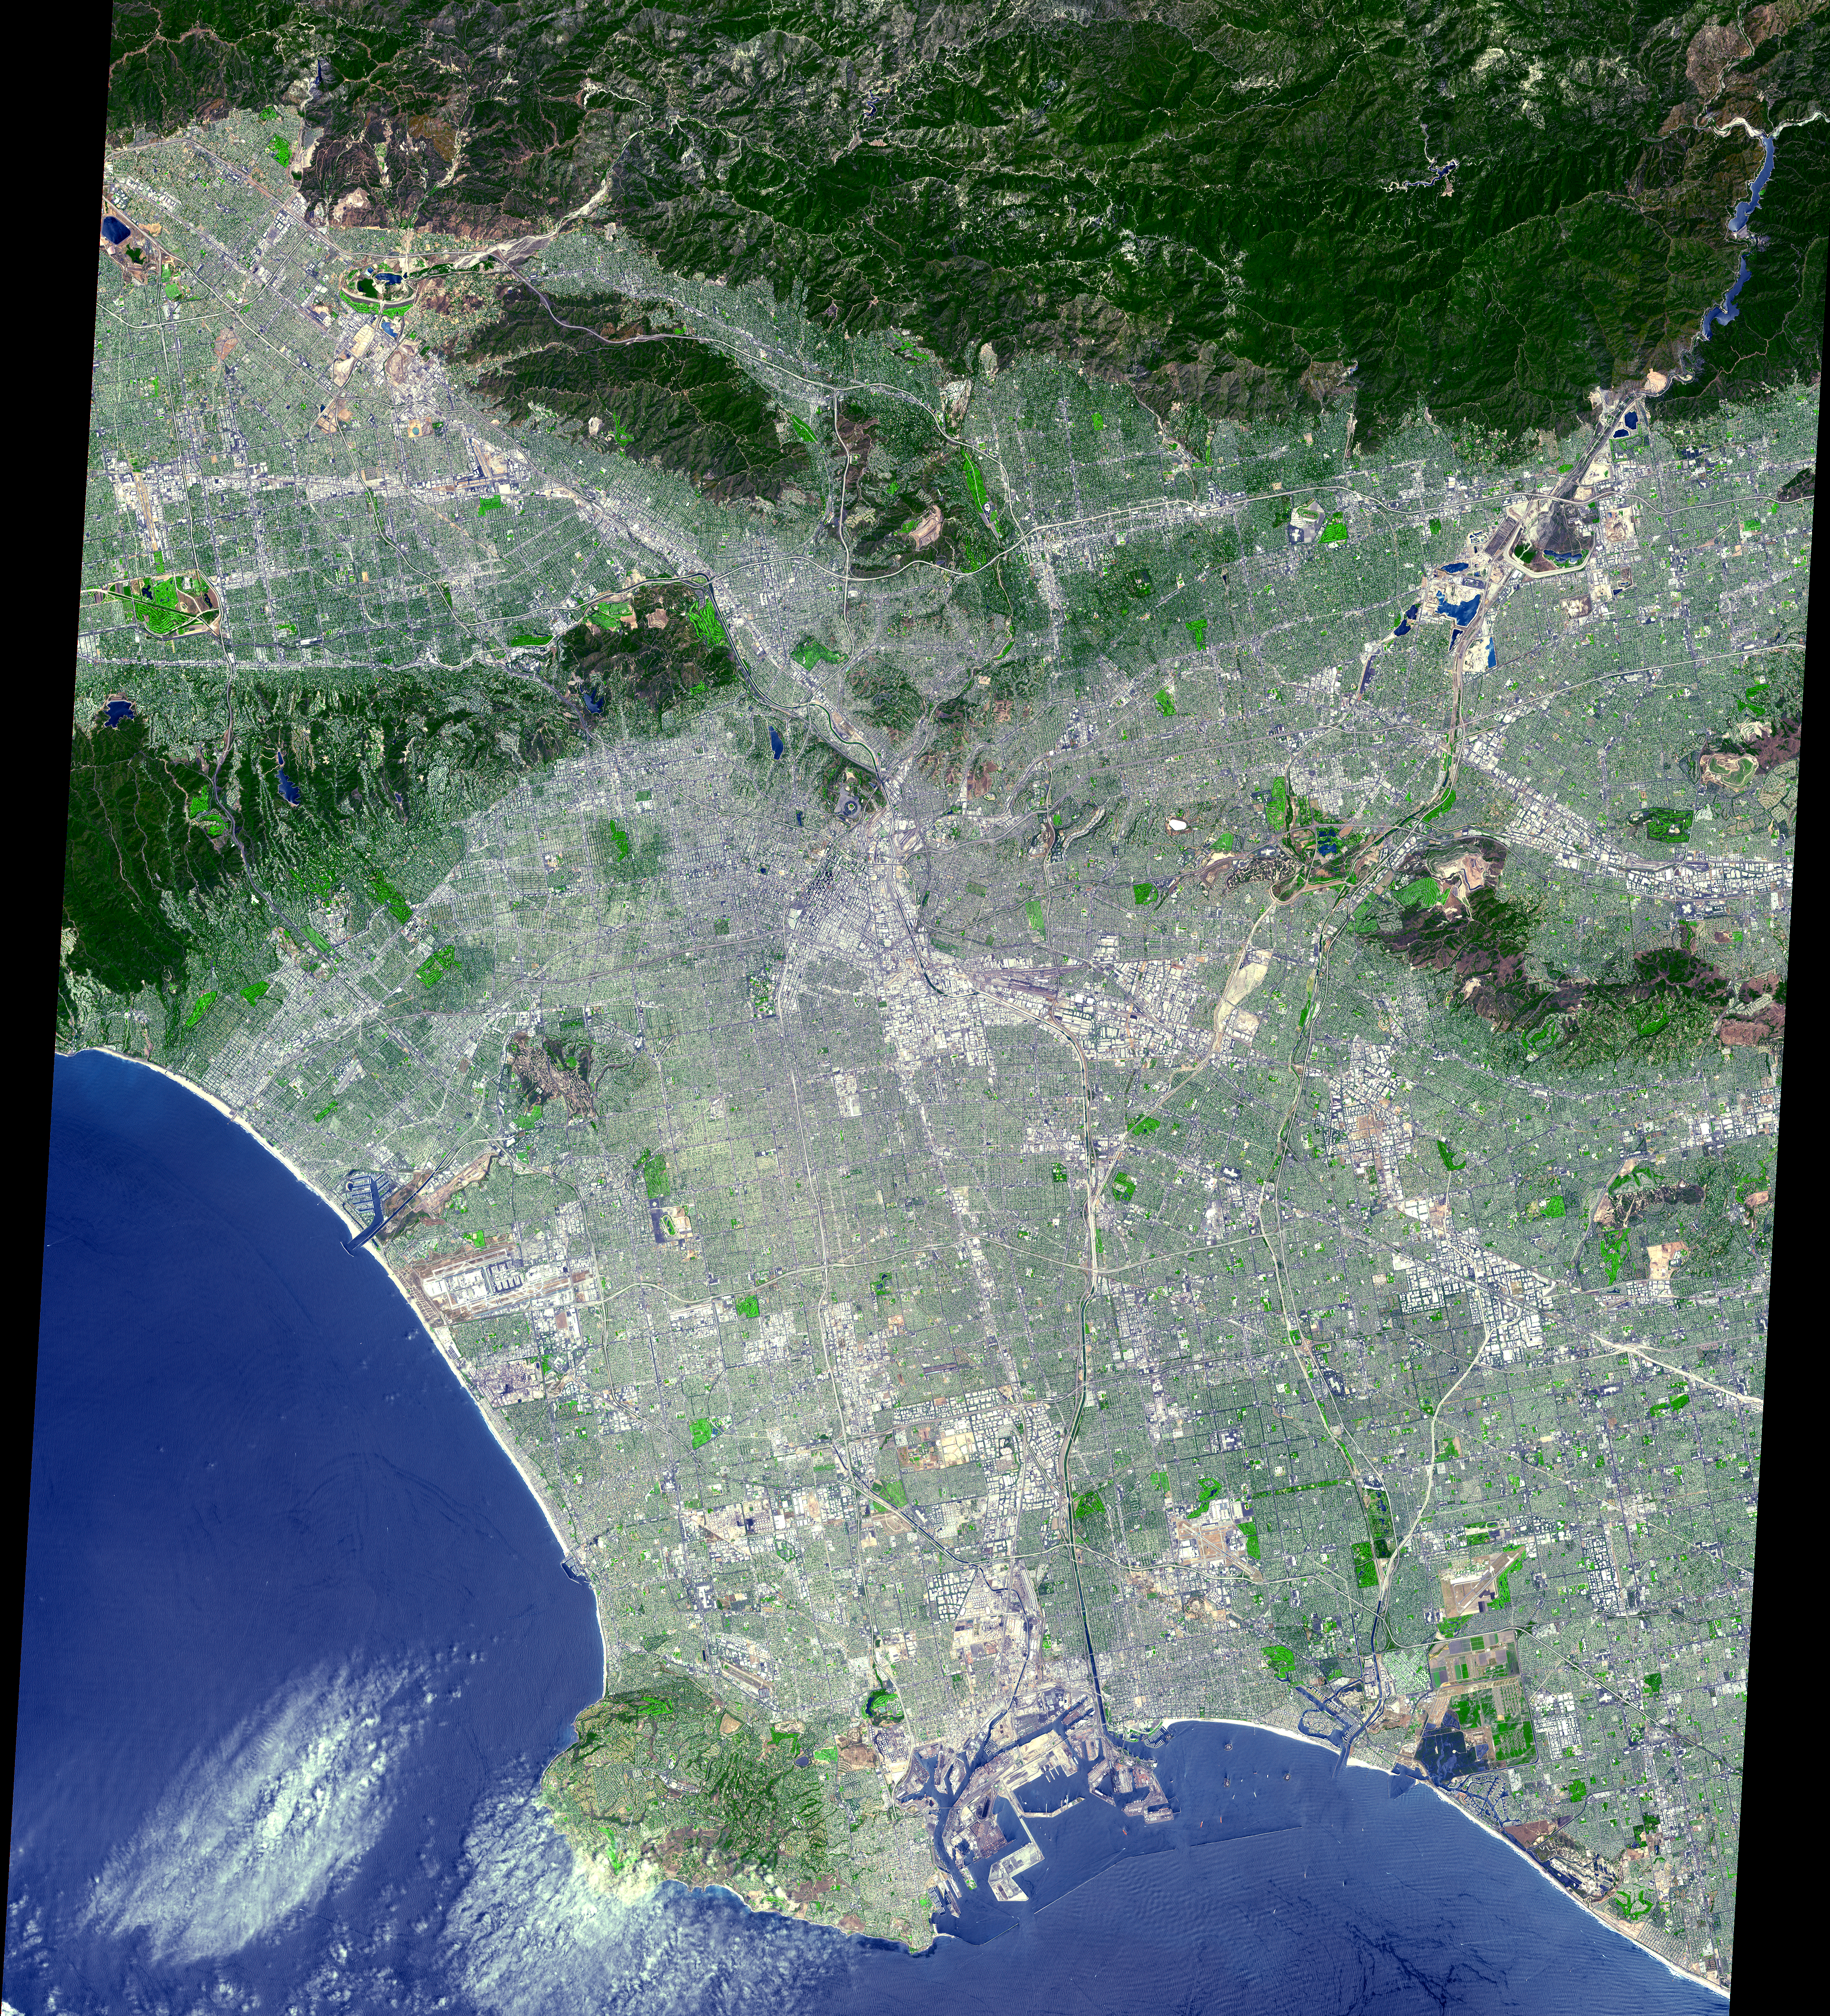

Los Angeles from Space

This ASTER image was acquired on July 23, 2001 and covers an area of 64 x 72 km. The data were processed to create a simulated natural color image. From its start as a sleepy Spanish pueblo in 1781, LA and its metropolitan area has grown to become an ethnically diverse, semitropical megalopolis, laying claim as the principal center of the western US and the nation’s second largest urban area. The city’s economy is based on international trade, aerospace, agriculture, tourism, and filmmaking. LA provides a glimpse of the typically cosmopolitan and global city of the future.

The image is located at 34.1 degrees north latitude and 118.2 degrees west longitude.

Advanced Spaceborne Thermal Emission and Reflection Radiometer (ASTER) is one of five Earth-observing instruments launched December 18, 1999, on NASA’s Terra satellite. The instrument was built by Japan’s Ministry of International Trade and Industry. A joint U.S./Japan science team is responsible for validation and calibration of the instrument and the data products. Dr. Anne Kahle at NASA’s Jet Propulsion Laboratory, Pasadena, Calif., is the U.S. Science team leader; Moshe Pniel of JPL is the project manager. ASTER is the only high resolution imaging sensor on Terra. The primary goal of the ASTER mission is to obtain high-resolution image data in 14 channels over the entire land surface, as well as black and white stereo images. With revisit time of between 4 and 16 days, ASTER will provide the capability for repeat coverage of changing areas on Earth’s surface. The broad spectral coverage and high spectral resolution of ASTER will provide scientists in numerous disciplines with critical information for surface mapping, and monitoring dynamic conditions and temporal change. Example applications are: monitoring glacial advances and retreats, monitoring potentially active volcanoes, identifying crop stress, determining cloud morphology and physical properties, wetlands Evaluation, thermal pollution monitoring, coral reef degradation, surface temperature mapping of soils and geology, and measuring surface heat balance.

Credit: NASA/GSFC/METI/ERSDAC/JAROS, and U.S./Japan ASTER Science Team